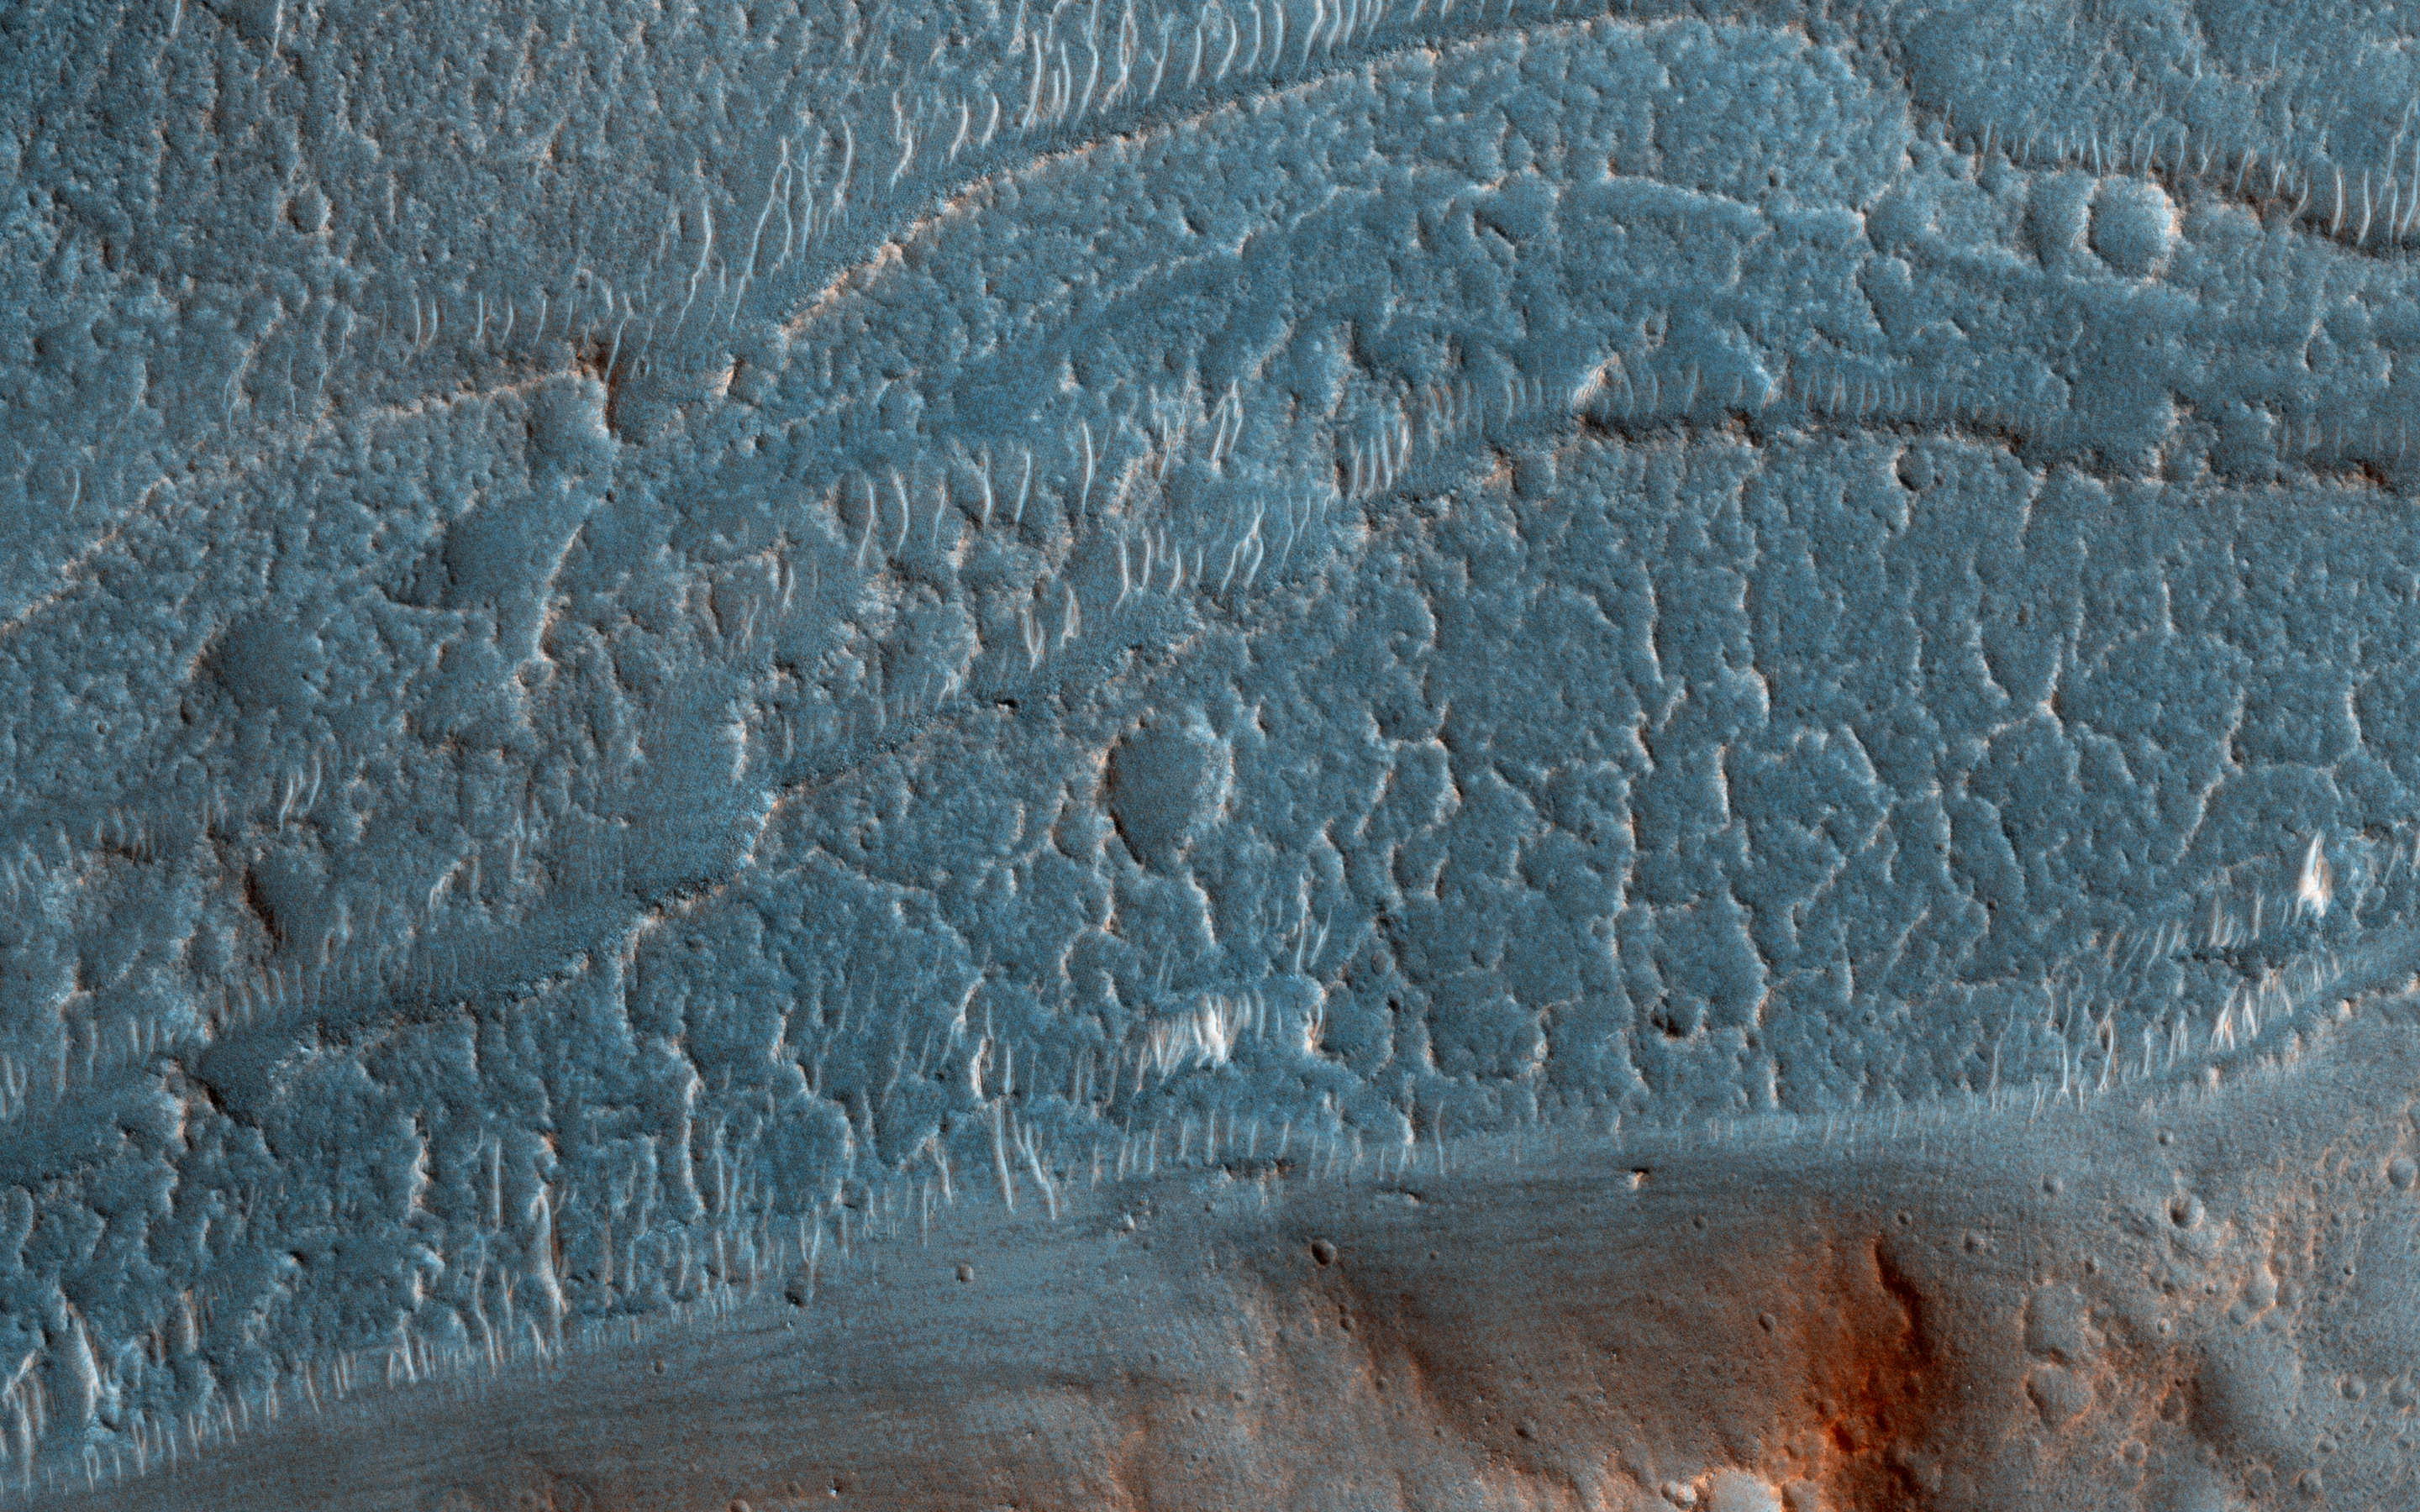

Cataracts in Kasei Valles

Cataracts are large landforms, and this oblique image from NASA’s Mars Reconnaissance Orbiter covers only a small area of the innermost channel. The ridged material on the channel floor may be a lava flow that followed this channel after it was initially carved by giant floods of water.Obviously these are not the kind of cataracts that can develop in the lenses of your eyes, but large erosional scallops that form in river channels, like the Niagara Falls draining the Great Lakes of North America.

Obviously these are not the kind of cataracts that can develop in the lenses of your eyes, but large erosional scallops that form in river channels, like the Niagara Falls draining the Great Lakes of North America.

The map is projected here at a scale of 25 centimeters (9.8 inches) per pixel. [The original image scale is 28.7 centimeters (11.3 inches) per pixel (with 1 x 1 binning); objects on the order of 86 centimeters (33.9 inches) across are resolved.] North is up.

This is a stereo pair with PSP_002814_2055.

The University of Arizona, Tucson, operates HiRISE, which was built by Ball Aerospace & Technologies Corp., Boulder, Colo. NASA’s Jet Propulsion Laboratory, a division of Caltech in Pasadena, California, manages the Mars Reconnaissance Orbiter Project for NASA’s Science Mission Directorate, Washington.

Credit: NASA/JPL-Caltech/Univ. of Arizona